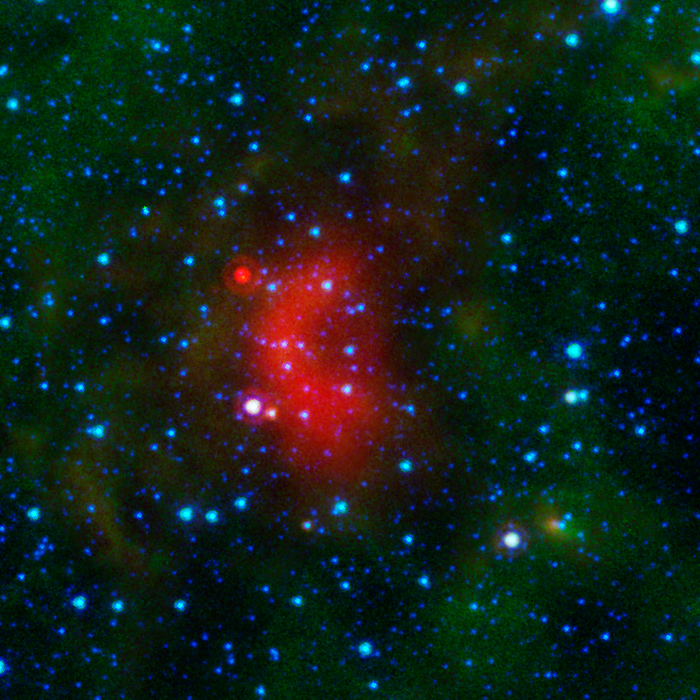

Bow Shocks in Space G050.35

Bow shocks thought to mark the paths of massive, speeding stars are highlighted in this image from NASA's Spitzer Space Telescope.

Cosmic bow shocks occur when massive stars zip through space, pushing material ahead of them in the same way that water piles up in front of a race boat. The stars also produce high-speed winds that smack into this compressed material. The end result is pile-up of heated material that glows in infrared light. In these images, infrared light has been assigned the colored red.

Green shows wispy dust in the region and blue shows stars.

The speeding stars thought to be creating the bow shocks can be seen at the center of each arc-shaped feature. All the speeding stars are massive, ranging from about 8 to 30 times the mass of our sun.

Credit: NASA/JPL-Caltech/University of Wyoming